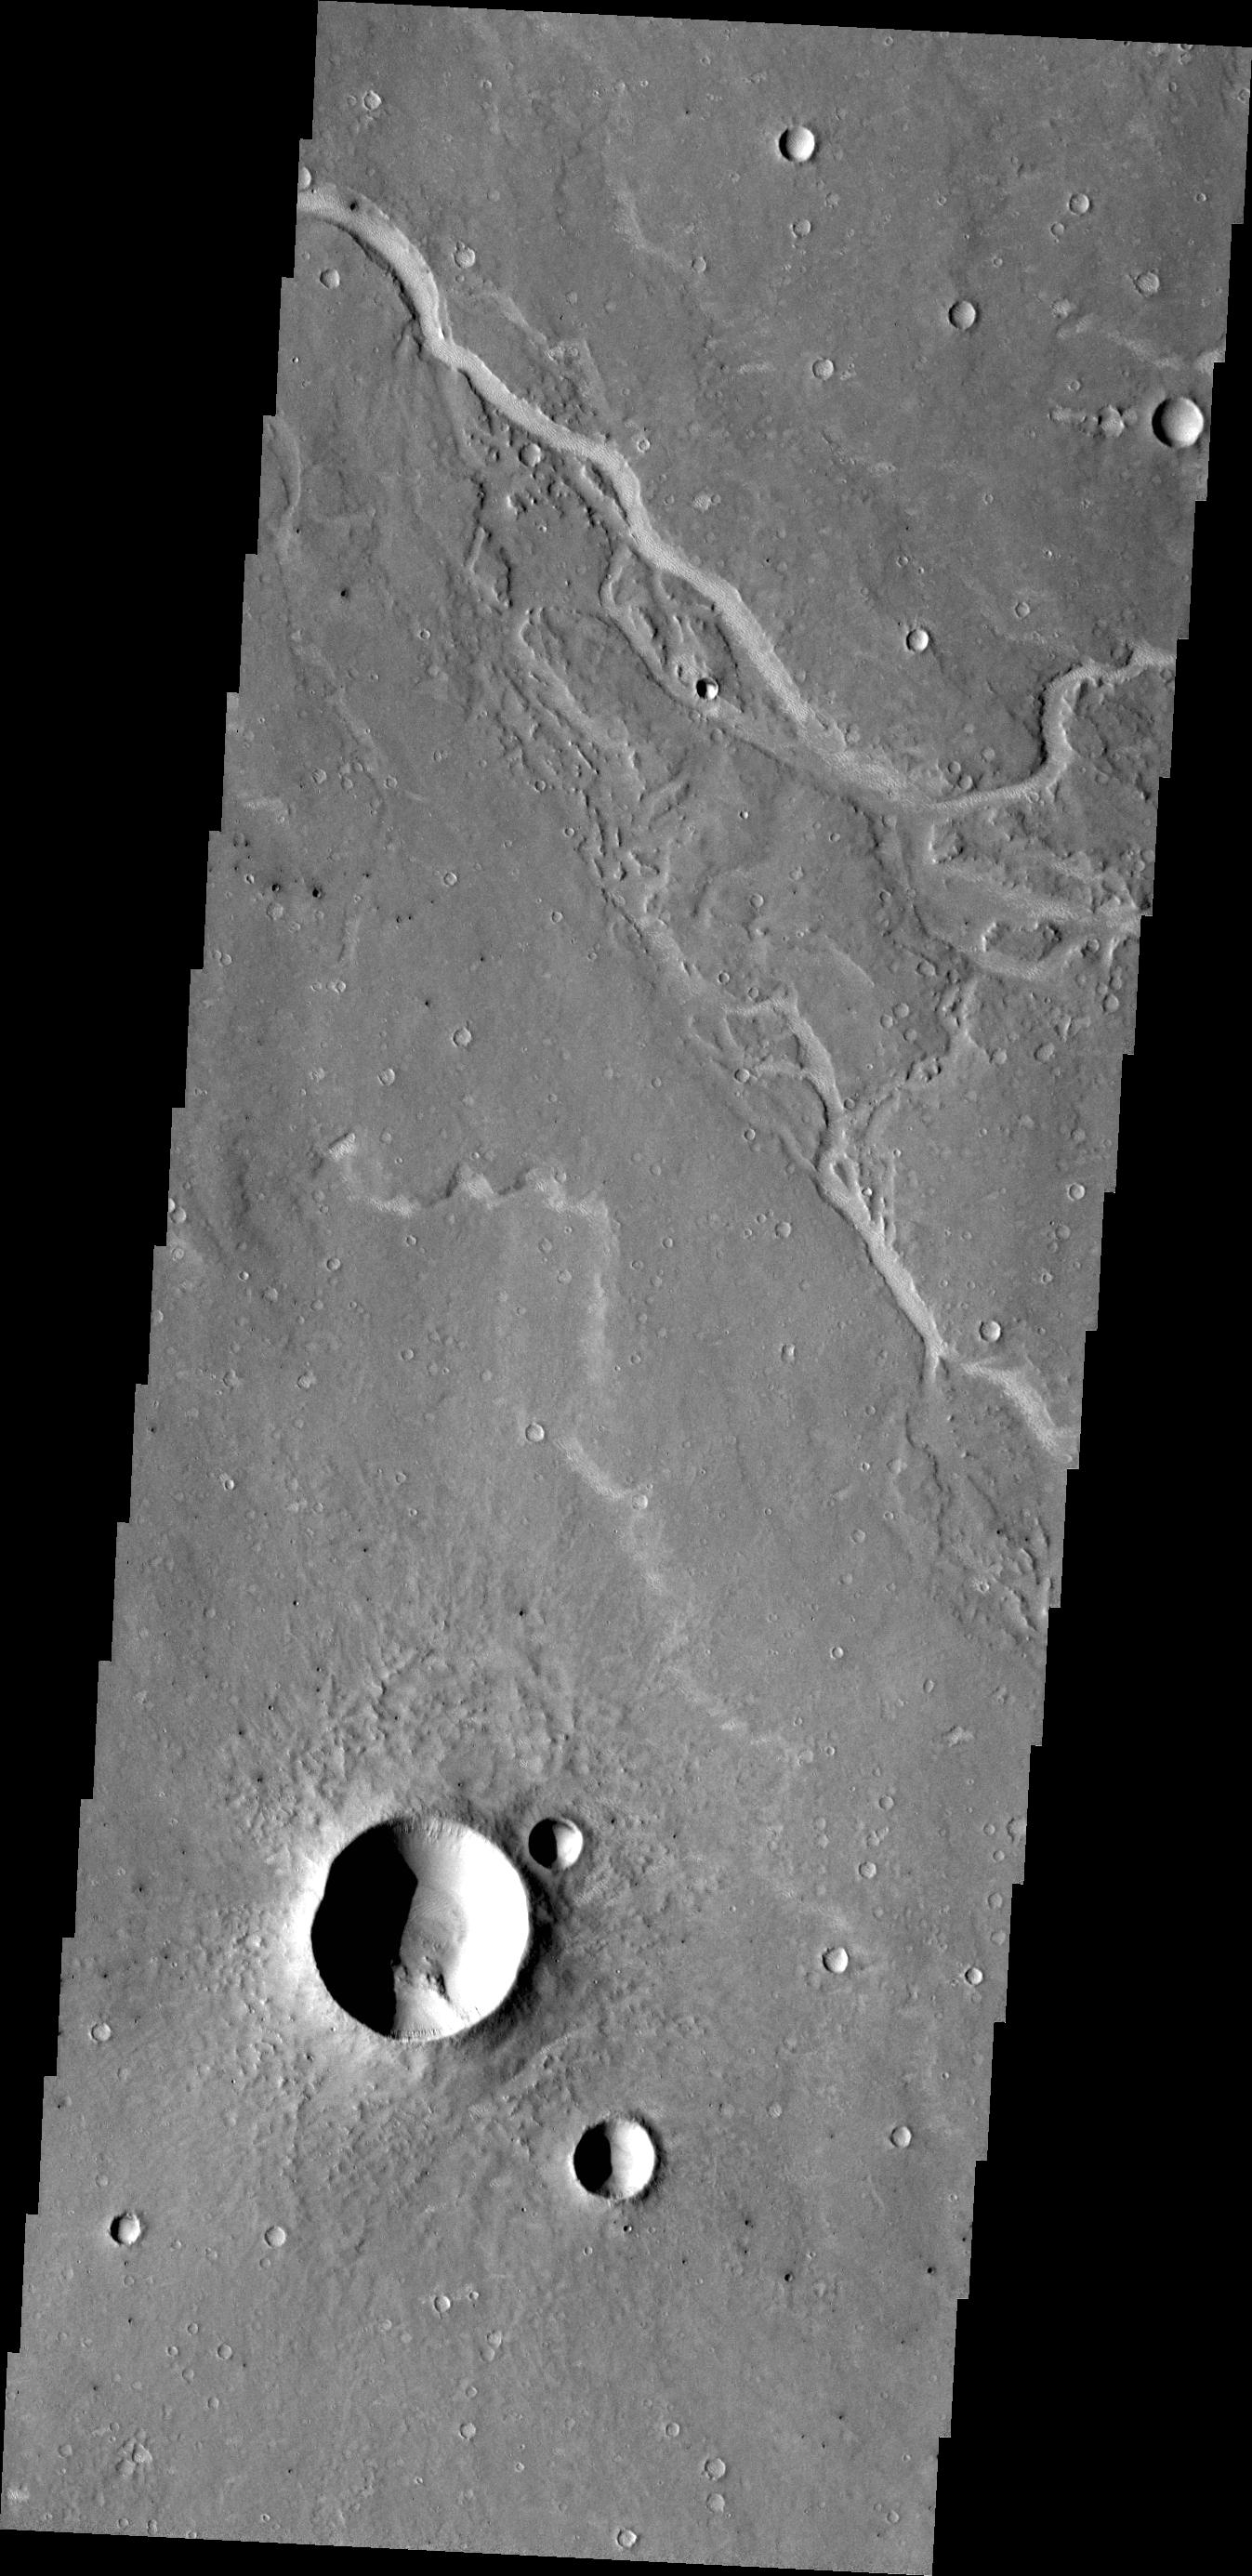

Channels

The unnamed channels in this VIS image are located southeast of Albor Tholus.

Credit: NASA/JPL/ASU